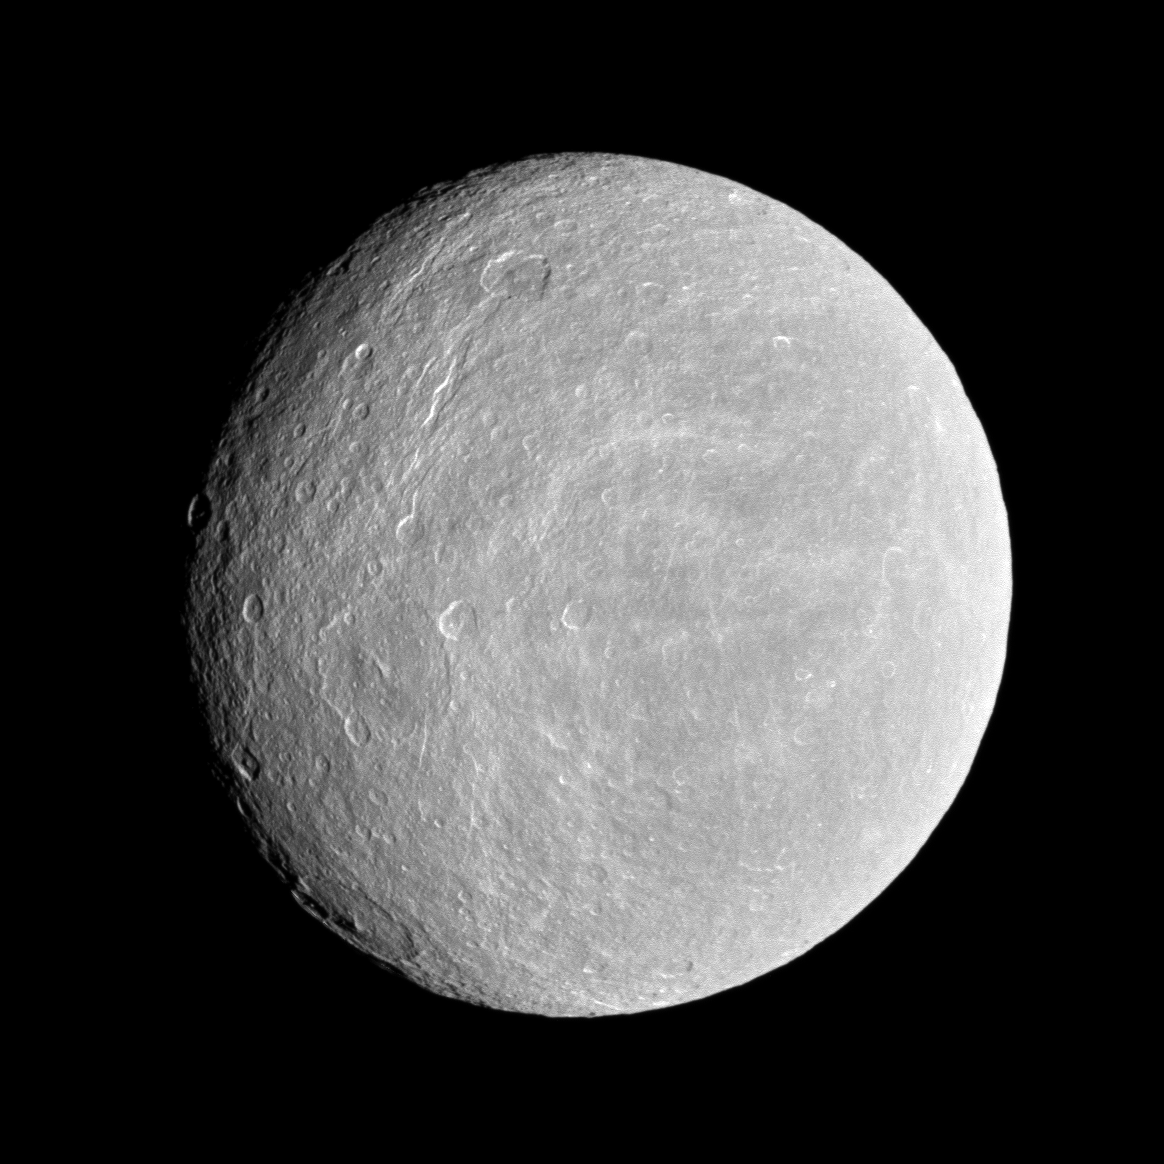

Well Lit Rhea

The Cassini spacecraft looks toward the cratered plains of the trailing hemisphere of Rhea.

Some of the moon’s fractures, appearing like wispy bright lines, can be seen on the left of the image. Rhea’s north pole is up and rotated 3 degrees to the right. The moon is 1,528 kilometers (949 miles) across.

The image was taken in visible light with the Cassini spacecraft wide-angle camera on Nov. 21, 2009. The view was obtained at a distance of approximately 30,000 kilometers (19,000 miles) from Rhea and at a Sun-Rhea-spacecraft, or phase, angle of 27 degrees. Image scale is 2 kilometers (1 mile) per pixel.

The Cassini-Huygens mission is a cooperative project of NASA, the European Space Agency and the Italian Space Agency. The Jet Propulsion Laboratory, a division of the California Institute of Technology in Pasadena, manages the mission for NASA’s Science Mission Directorate, Washington, D.C. The Cassini orbiter and its two onboard cameras were designed, developed and assembled at JPL. The imaging operations center is based at the Space Science Institute in Boulder, Colo.

Credit: NASA/JPL/Space Science Institute